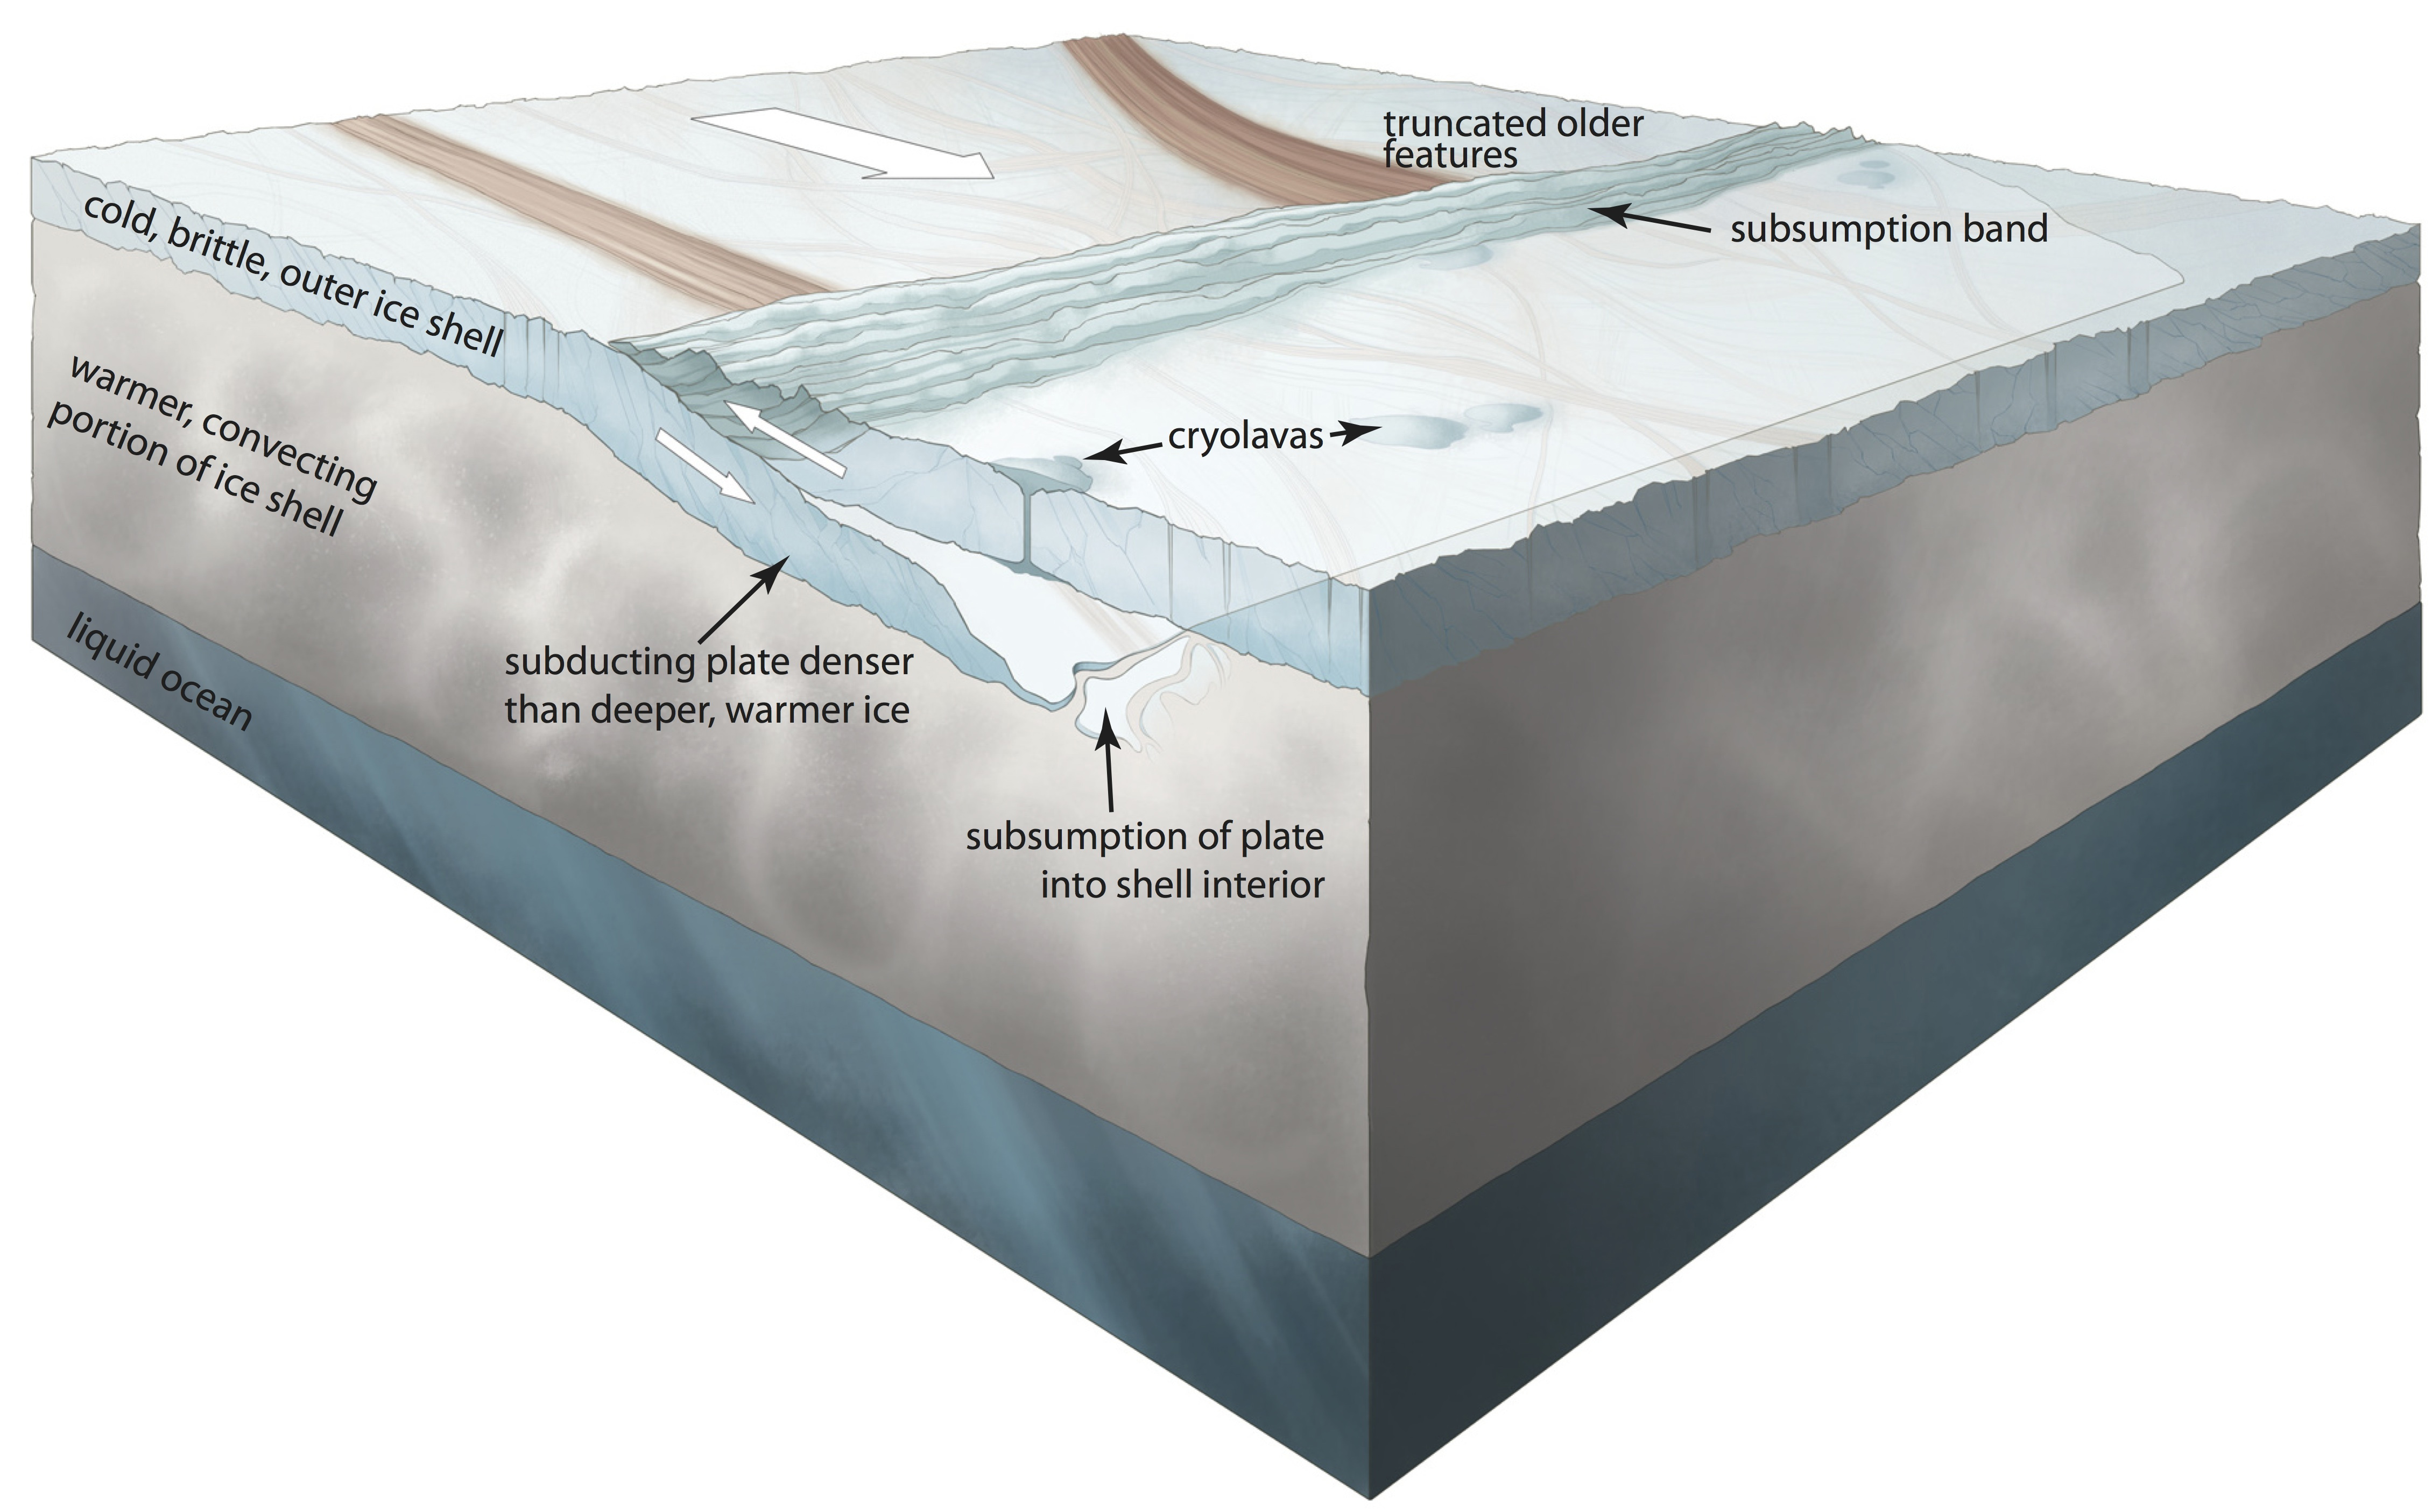

Plate Tectonics on Europa

Scientists have found evidence of plate tectonics on Jupiter’s moon Europa. This conceptual illustration of the subduction process (where one plate is forced under another) shows how a cold, brittle, outer portion of Europa’s 20-30 kilometer-thick (roughly 10-20 mile) ice shell moved into the warmer shell interior and was ultimately subsumed. A low-relief subsumption band was created at the surface in the overriding plate, alongside which cryolavas may have erupted.

Credit: NASA/Noah Kroese, I.NK